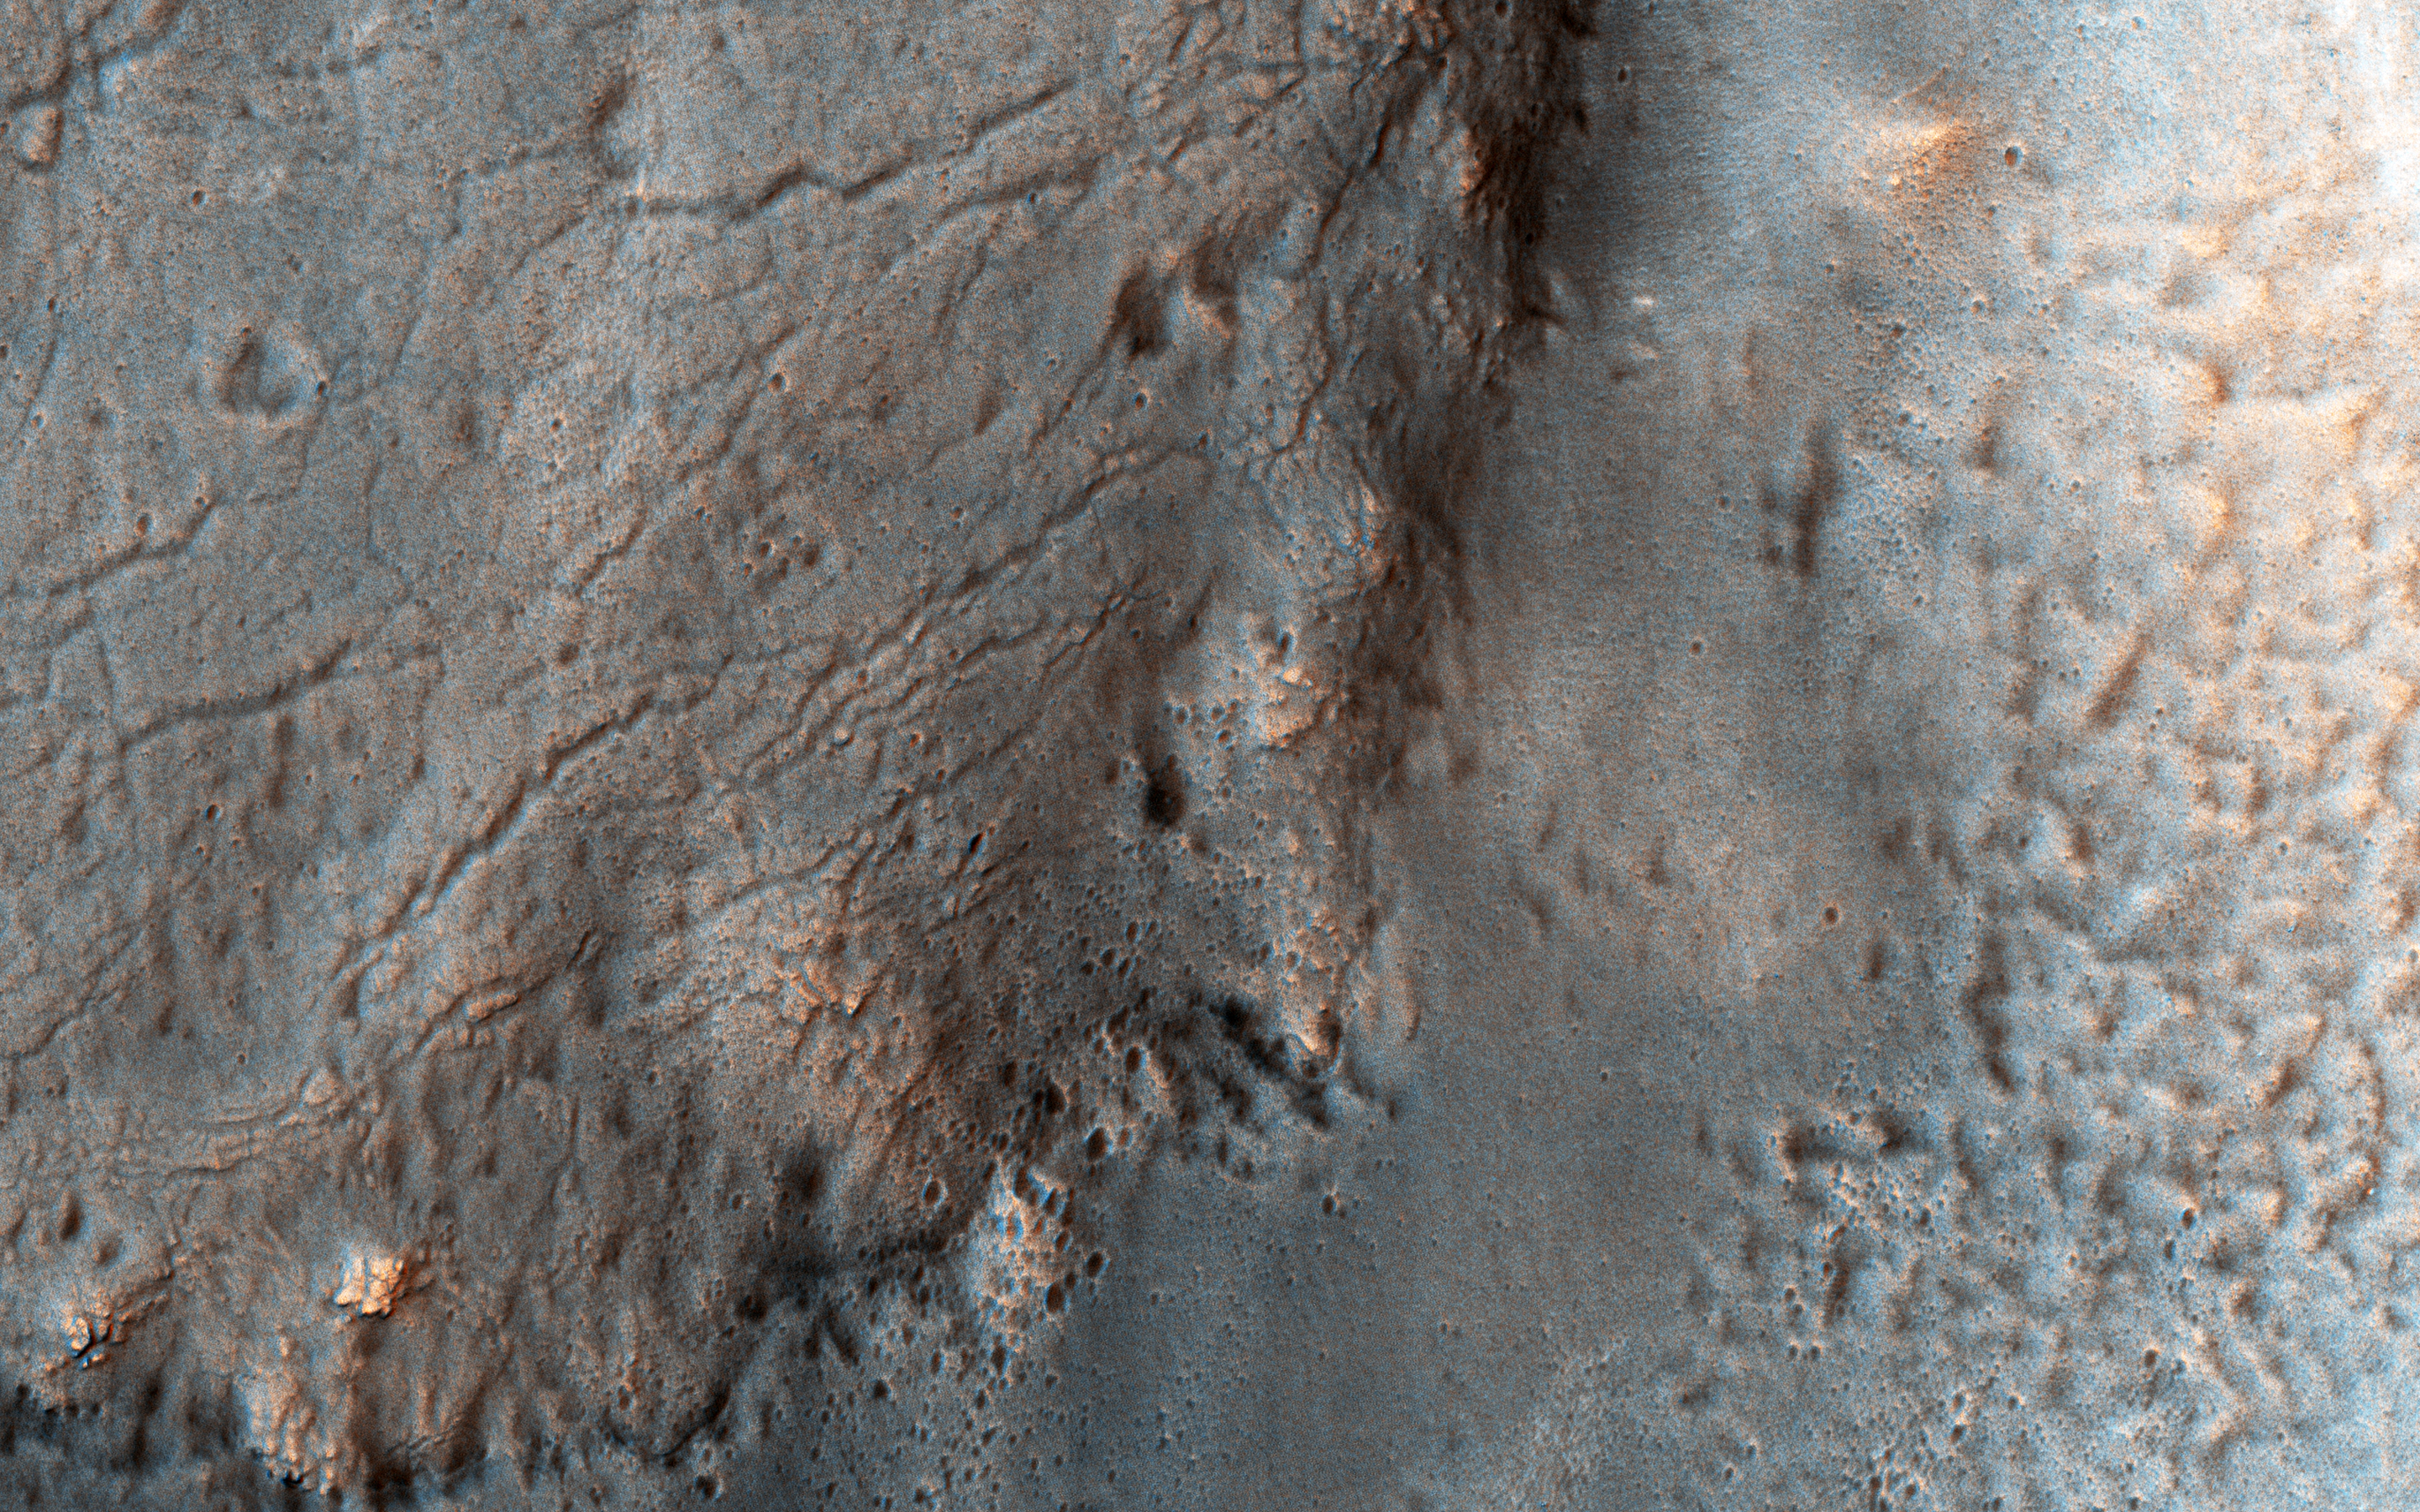

Smooth and Fractured Deposits in Eridania Valleys

The ancient highland channels in this image empty into the Eridania Basin (not visible), a large topographically low enclosure with smooth-appearing terrains that may have once contained a large paleolake or ancient sea.

Water in these channels flowed to the east into Ariadnes Basin, a smaller basin located within the confines of Eridiana. Light-toned knobs are exposed in the northern channel, while the other channels are partially filled with smooth appearing lobe-shaped surface flows that are extensively fractured when viewed at high-resolution.

Although the origin of these knobs is not known, interpretations include fumarolic mounds, erosional remnants, pingos, mud volcanoes and spring mounds. The movement of the once ice-rich, channel-filling flows over the knobby terrains likely created radial tension stresses producing the cracks that we see on the surface of these deposits.

As the material slowly thinned, it eventually led to the formation of an elephant skin-like texture. This texture is different from the surrounding eroding mantling deposit that has become pitted as the ice sublimated causing the overlying surface to collapse. The combination of such knobby terrain and smooth, channel-filling deposits are seen only in a few places on Mars. One such example is the Navua Valles channels northeast of the Hellas Basin that may have also hosted a large, ice-covered lake in the past. Their morphological similarities, particularly in their surface materials, suggest that they formed under similar paleoclimatic conditions.

For more information on the Ariadnes basin, see this link to a geologic map of this region (PDF.

The University of Arizona, Tucson, operates HiRISE, which was built by Ball Aerospace & Technologies Corp., Boulder, Colo. NASA’s Jet Propulsion Laboratory, a division of Caltech in Pasadena, California, manages the Mars Reconnaissance Orbiter Project for NASA’s Science Mission Directorate, Washington.

Credit: NASA/JPL-Caltech/Univ. of Arizona